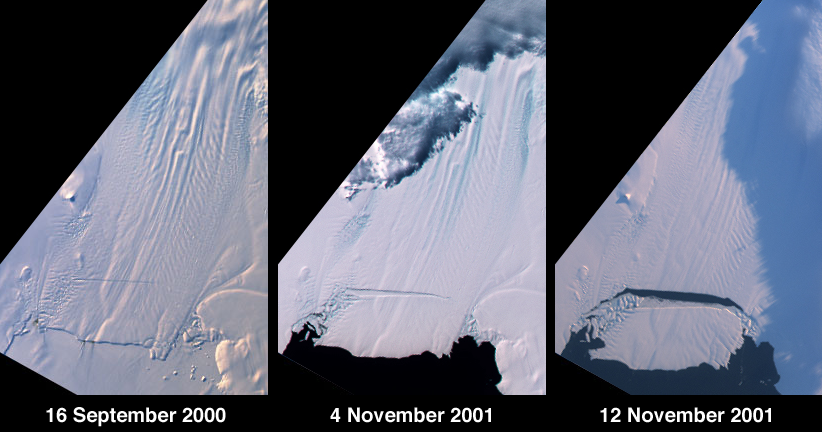

Birth of a Large Iceberg in Pine Island Bay, Antarctica

A large tabular iceberg (42 kilometers x 17 kilometers) broke off Pine Island Glacier, West Antarctica (75ºS latitude, 102ºW longitude) sometime between November 4 and 12, 2001. Images of the glacier were acquired by the Multi-angle Imaging SpectroRadiometer (MISR) instrument aboard NASA’s Terra spacecraft. This event was preceded by the formation of a large crack across the glacier in mid 2000. Data gathered by other imaging instruments revealed the crack to be propagating through the shelf ice at a rate averaging 15 meters per day, accompanied by a slight rotation of about one percent per year at the seaward margin of the rift.

The image set shows three views of Pine Island Glacier acquired by MISR’s vertical-viewing (nadir) camera. The first was captured in late 2000, early in the development of the crack. The second and third views were acquired in November 2001, just before and just after the new iceberg broke off. The existence of the crack took the glaciological community by surprise, and the rapid rate at which the crack propagated was also not anticipated. Glaciologists predicted that the rift would reach the other side of the glacier sometime in 2002. However, the iceberg detached much sooner than anticipated, and the last 10-kilometer segment that was still attached to the ice shelf snapped off in a matter of days.

The animated sequence consists of 11 snapshots acquired by MISR’s nadir camera between September 16, 2000 and November 12, 2001. Due to frequent cloud cover, the time interval between successive frames is not uniform. The flow of the glacier, widening of the rift, and subsequent break-off of the iceberg are evident. A “jump” in the position of the rift near the middle of the sequence is due to a gap in image acquisition during Antarctic winter, when the glacier was in continuous darkness.

Pine Island Glacier is the largest discharger of ice in Antarctica and the continent’s fastest moving glacier. This area of the West Antarctic Ice Sheet is also believed to be the most susceptible to collapse. The evolution of this glacier is therefore of great interest to the scientific community. “The climatic significance of this calving event is not yet clear, but is taking place in an area of Antarctica which is experiencing rapid changes,” said glaciologist Eric Rignot of the Jet Propulsion Laboratory. Rignot points out that the grounding line of Pine Island Glacier is retreating, the glacier is thinning rapidly, and its ice flow is accelerating. Additionally, the sea ice cover in front of the glacier has been decreasing steadily for several decades. The newly hatched berg represents nearly seven years of ice outflow from Pine Island Glacier released to the ocean in a single event. Although this has no effect on sea level (the ice is already afloat), it is an exceptional event for this glacier, and provides additional evidence that this area is undergoing rapid change.

MISR was built and is managed by NASA’s Jet Propulsion Laboratory, Pasadena, CA, for NASA’s Office of Earth Science, Washington, DC. The Terra satellite is managed by NASA’s Goddard Space Flight Center, Greenbelt, MD. JPL is a division of the California Institute of Technology.

Credit: NASA/GSFC/LaRC/JPL, MISR Team